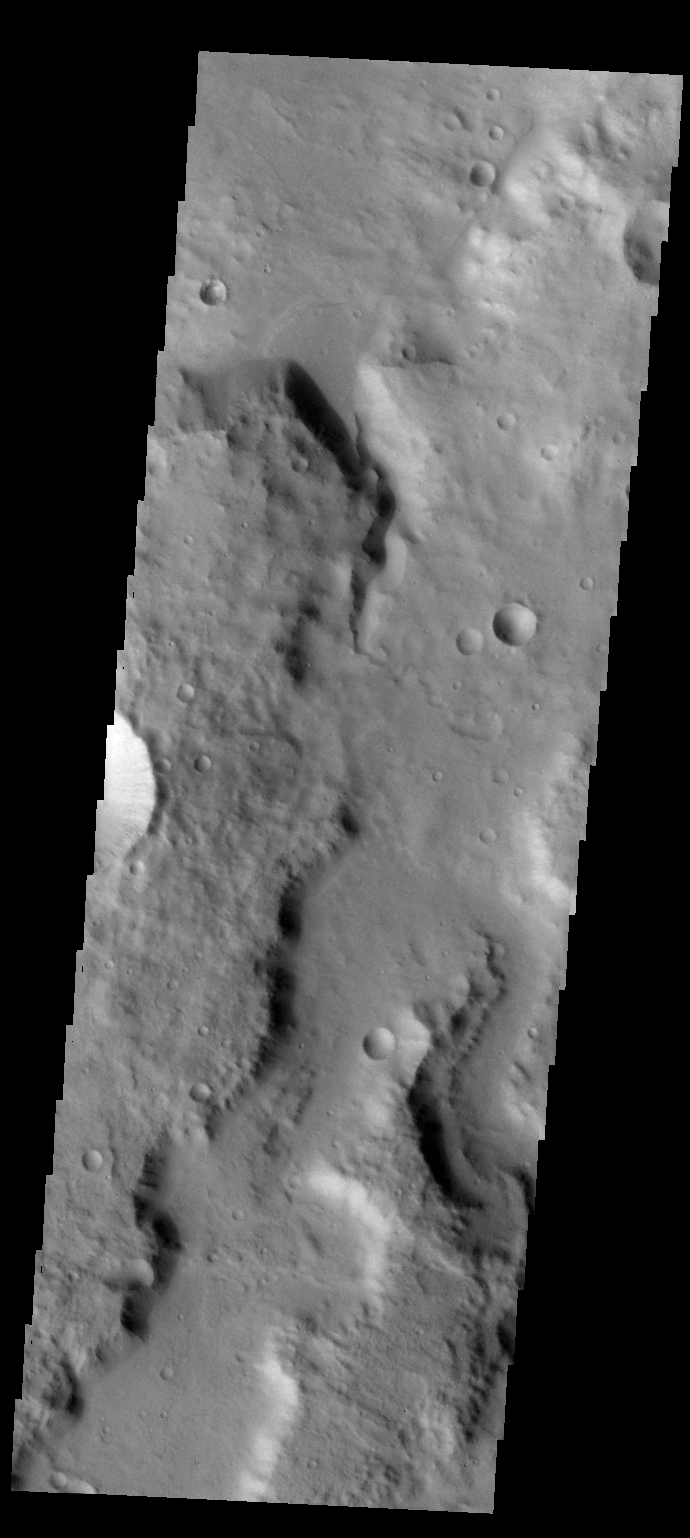

Crater Delta

A small fan-shaped delta is located where a channel meets the floor of this unnamed crater in Terra Cimmeria.

Credit: NASA/JPL-Caltech/ASU